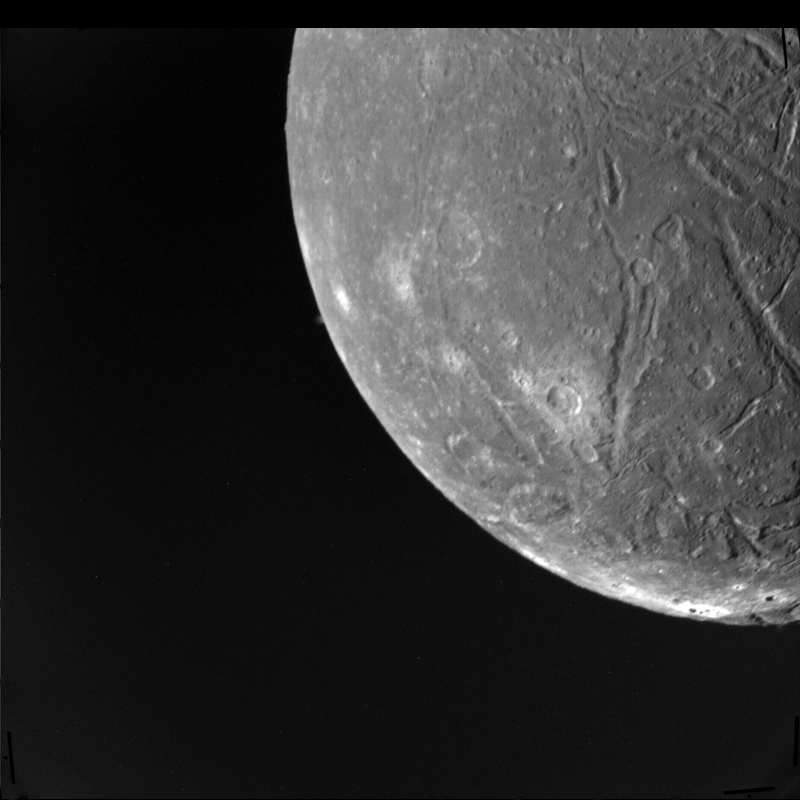

Ariel at Voyager Closest Approach

This picture is part of the highest-resolution Voyager 2 imaging sequence of Ariel, a moon of Uranus about 1,300 kilometers (800 miles) in diameter. The clear-filter, narrow-angle image was taken Jan. 24, 1986, from a distance of 130,000 km (80,000 mi). The complexity of Ariel’s surface indicates that a variety of geologic processes have occurred. The numerous craters, for example, are indications of an old surface bombarded by meteoroids over a long period. Also conspicuous at this resolution, about 2.4 km (1.5 mi), are linear grooves (evidence of tectonic activity that has broken up the surface) and smooth patches (indicative of deposition of material). The Voyager project is managed for NASA by the Jet Propulsion Laboratory.

Credit: NASA/JPL